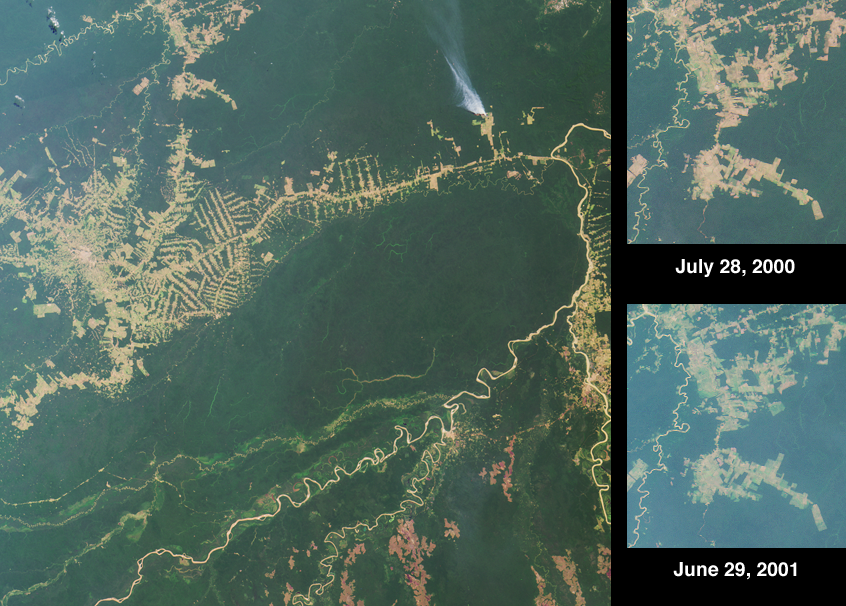

Deforestation near Rio Branco, Brazil

Settlement and deforestation surrounding the Brazilian town of Rio Branco are seen here in the striking “herring bone” deforestation patterns that cut through the rainforest. Rio Brancois the capital of the Brazilian state of Acre and is situated near the border with northeastern Bolivia. The town is a center for the distribution of goods, including rubber, metals, medicinal plants, Brazil nuts and timber. Colonization projects in the region are supported by farming, logging activities, and extensive cattle ranching. Much of the surrounding terrain is of a poorly-draining clay hardpan soil, and heavy rainfall periodically converts parts of the forested region to swamp.

The large overview image was acquired by the Multi-angle Imaging SpectroRadiometer’s vertical-viewing (nadir) camera on July 28, 2000, and covers an area of 336 kilometers x 333 kilometers. A plume of smoke is visible north of the Rio Branco road, which roughly parallels the slender, twisting Rio Abuna. Most of the major rivers in the image provide reference points for state or international (Bolivia-Brazil) boundaries, and flow northeast to the Rio Madeira (east of the smoke plume). The border between Acre and the Bolivian department of Pando is marked by the Rio Abuna. Pando’s southern boundary with the department of Beni is marked by the Rio Madre de Dios, the large river in the lower half of the image.

The two higher-resolution inset images highlight a settled area north of the town of Rio Branco. These nadir views cover an area of 60 kilometers x 67 kilometers, and were acquired eleven months apart during Terra orbits 3251 and 8144. In the later image, more haze is present, possibly due to smoke from fires on that day. Comparing the two images provides a method of measuring the changes and expansion in the area of cleared land. One newly cleared patch is apparent near the middle of the later image, slightly off to the right. This polygon represents an area of about 16 square kilometers, or 4000 acres. Other recent clearings can be observed directly beneath this area, as well as toward the lower right-hand corner.

Credit: NASA/GSFC/LaRC/JPL, MISR Team